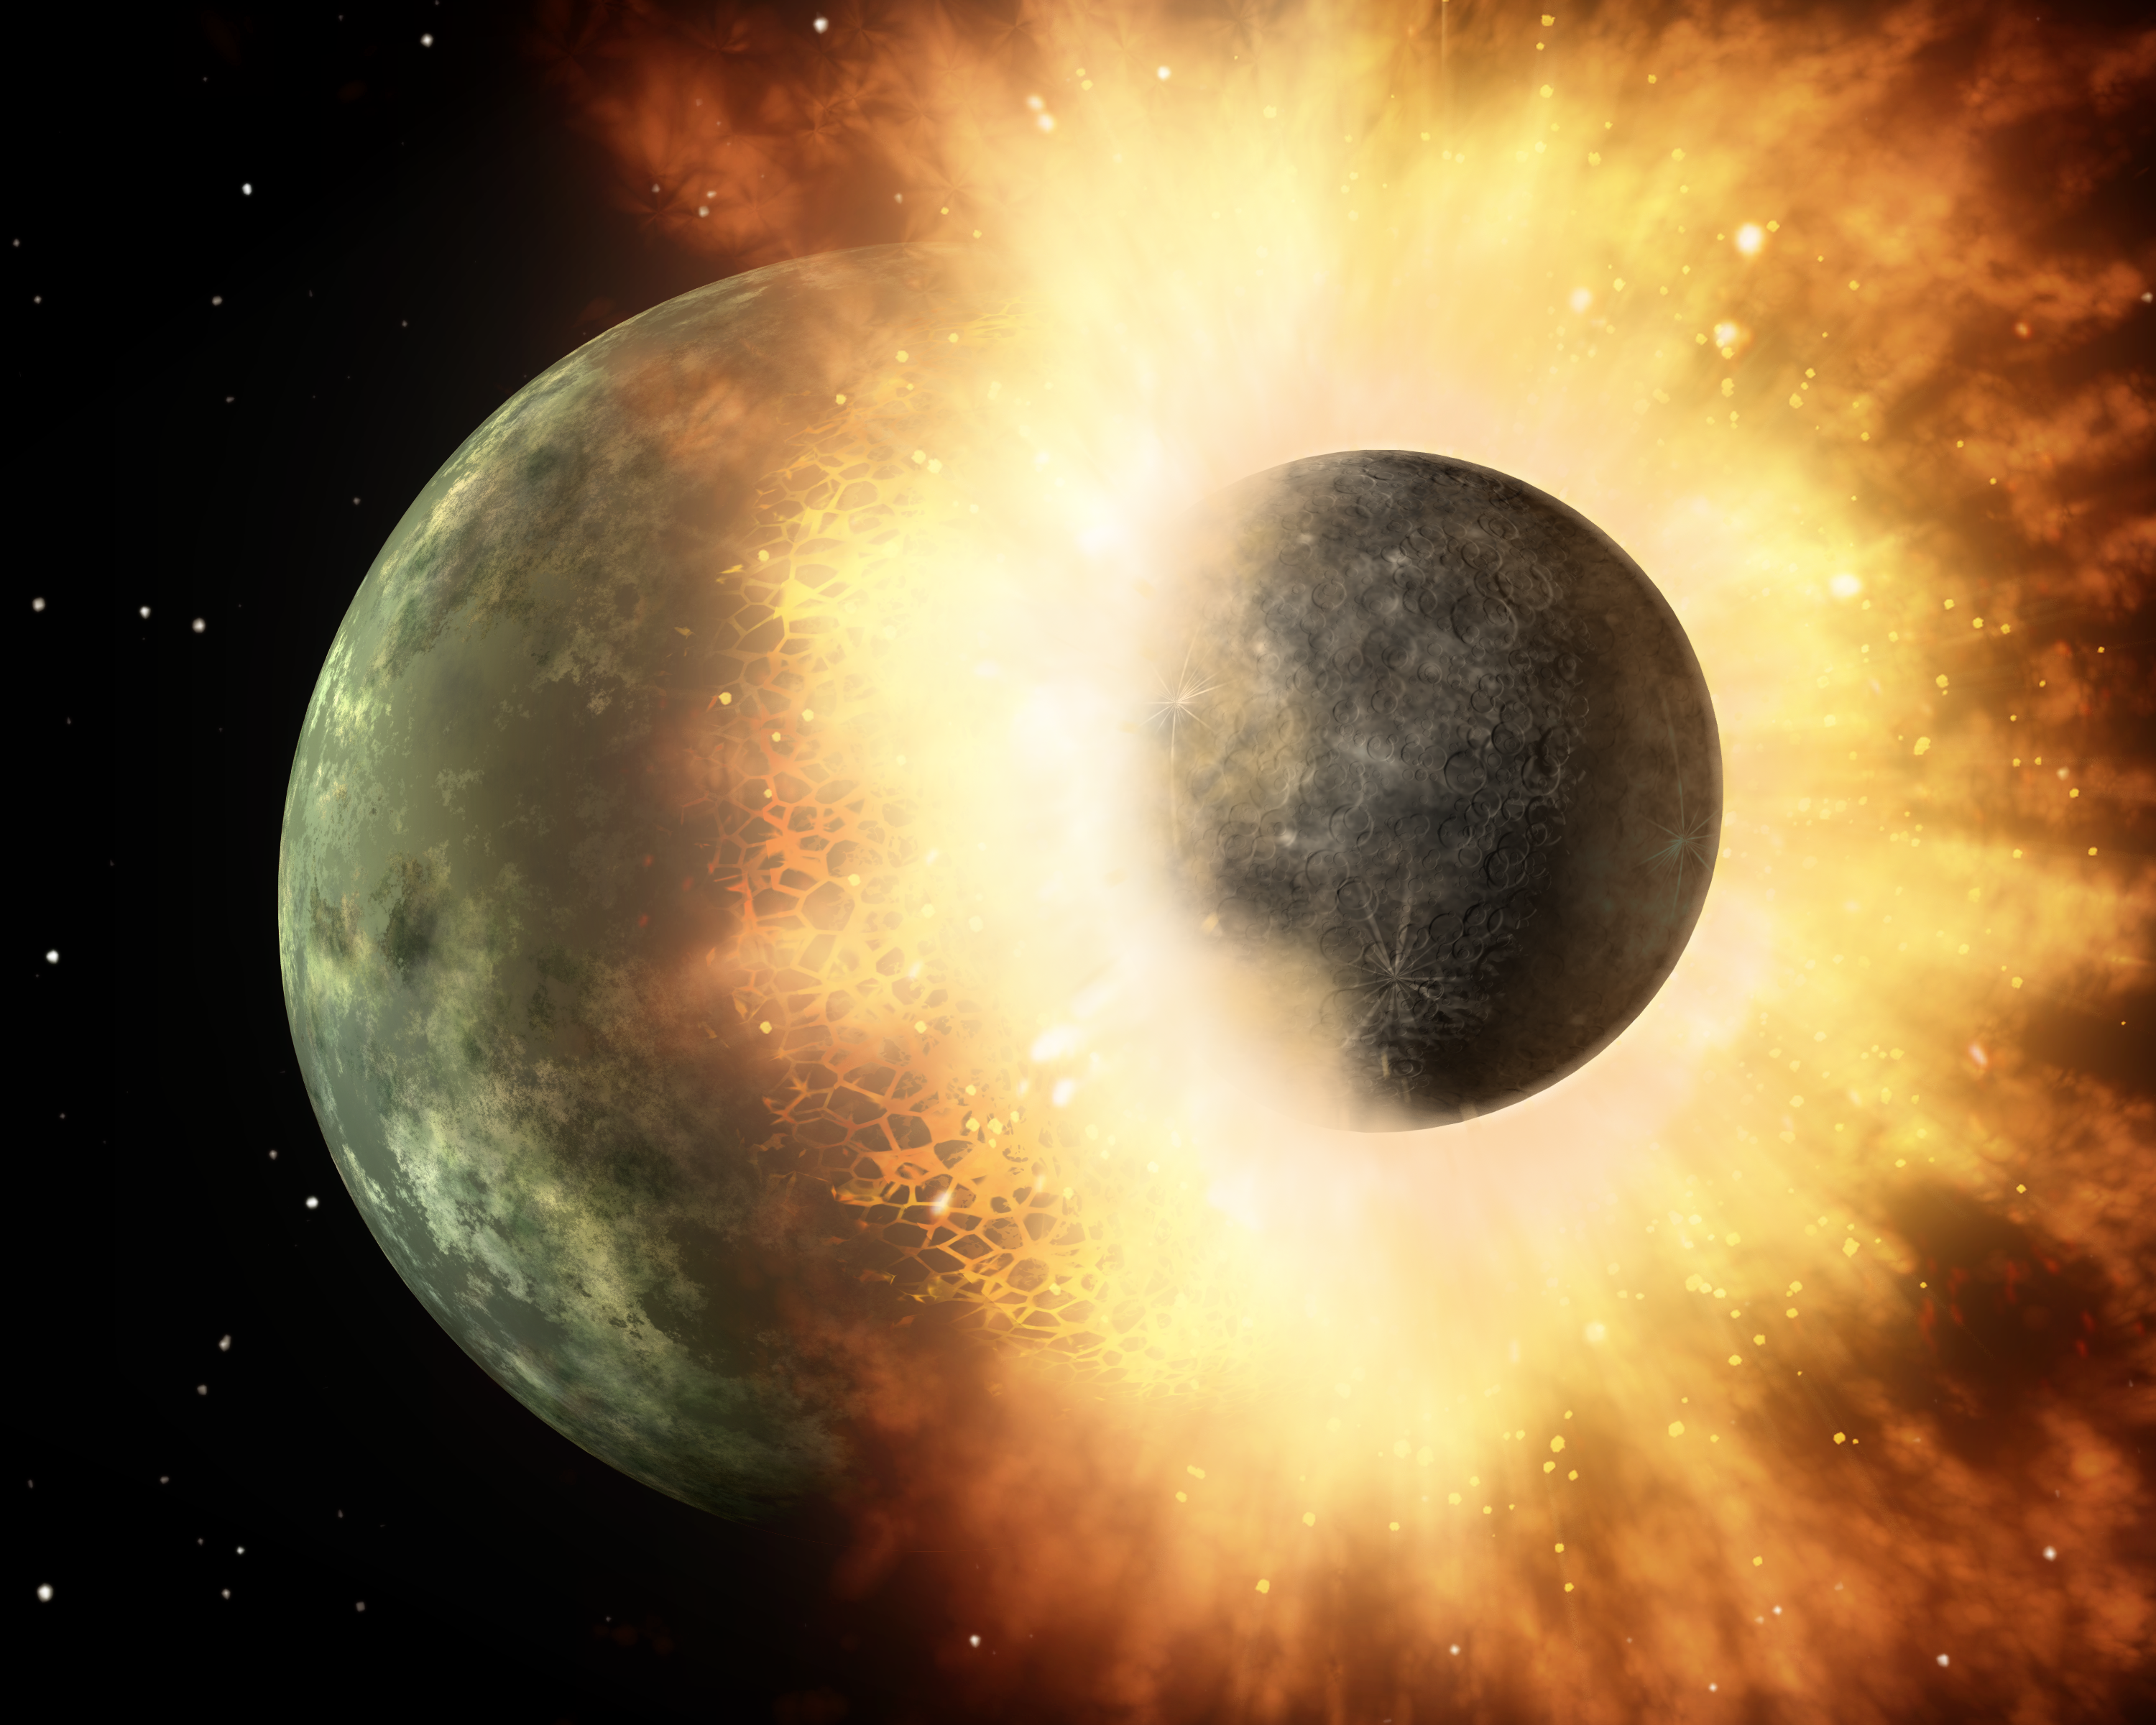

Planetary Demolition Derby (Artist Concept)

This artist’s concept shows a celestial body about the size of our moon slamming at great speed into a body the size of Mercury. NASA’s Spitzer Space Telescope found evidence that a high-speed collision of this sort occurred a few thousand years ago around a young star, called HD 172555, still in the early stages of planet formation. The star is about 100 light-years from Earth.

Spitzer detected the signatures of vaporized and melted rock, in addition to rubble, all flung out from the giant impact.

The animation begins by showing the intact moon-sized body charging toward the larger orb. Evidence from Spitzer shows that these two bodies must have been traveling at a velocity relative to each other of at least 10 kilometers per second (about 22,400 miles per hour). Time has been speed up in this artist’s depiction.

As the bodies slam into each other, a huge flash of light is emitted. Rocky surfaces are vaporized and melted, and hot matter is sprayed everywhere. Spitzer detected the vaporized rock in the form of silicon monoxide gas, and the melted rock as a glassy substance called obsidian. On Earth, silica can be found around volcanoes in black glassy rocks called obsidian, and around meteor craters in small rocks called tektites.

Shock waves from the collision can be seen traveling through the planet, throwing rocky rubble into space. Spitzer also detected the signatures of this rubble.

The final result is a skinned planet, stripped of its outer layers. The core of the smaller body and most of its surface have been absorbed by the larger one. This merging of rocky bodies is how planets like Earth are thought to form.

Astronomers say a similar type of event stripped Mercury of its crust early on in the formation of our solar system, flinging the removed material away from Mercury, out into space and into the sun. Our moon was also formed by this type of high-speed impact: a body the size of Mars is thought to have slammed into a young Earth about 30 to 100 million years after the sun formed (the sun is now 4.5 billion years old). According to this theory, the resulting molten rock, vapor and shattered debris mixed with debris from Earth to form a ring around our planet. Over time, this debris coalesced to make the moon.

Credit: NASA/JPL-Caltech